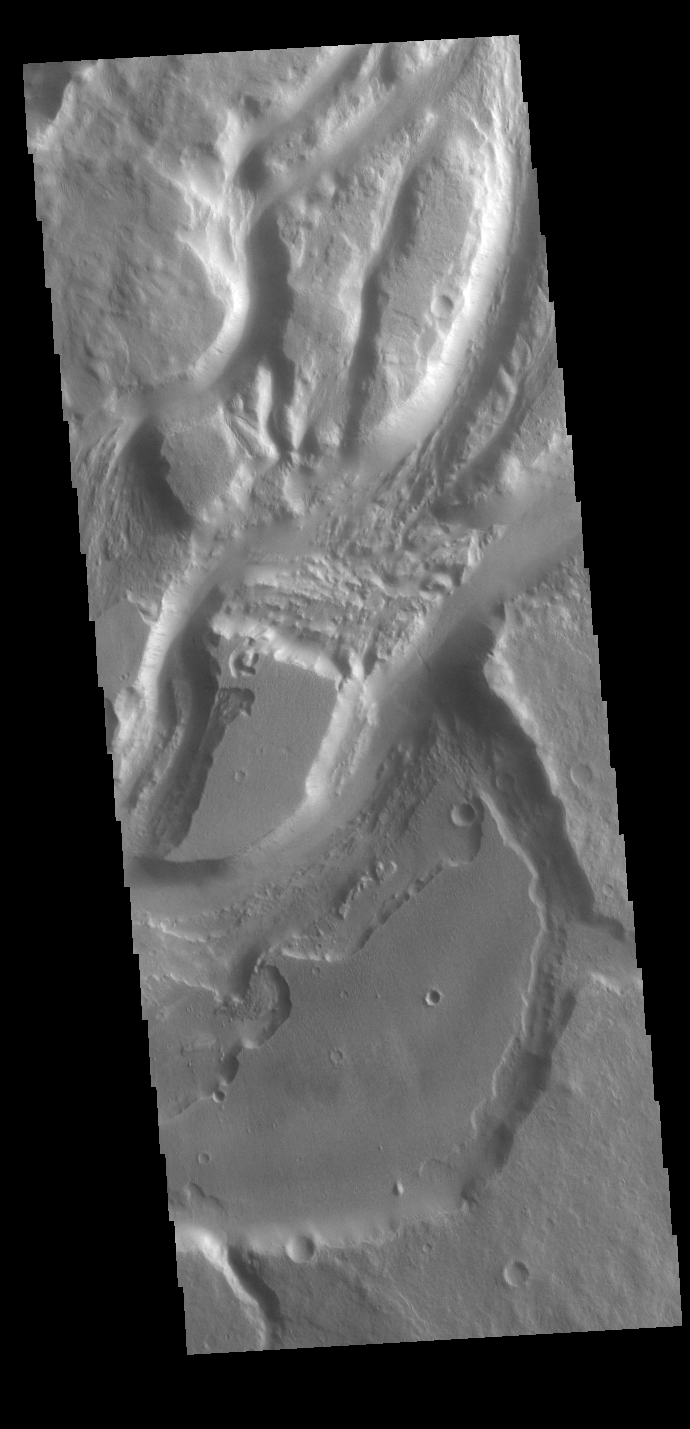

Mangala Valles

Mangala Valles is a complex channel more than 900km long (560 miles). The channel system starts near Mangala Fossae, a large tectonic feature that intersects the volcanic plains of Daedalia Planum. Like other channels in the region, Mangala Valles flows northward, eventually emptying into southern Amazonis Planitia.

Credit: NASA/JPL-Caltech/ASU